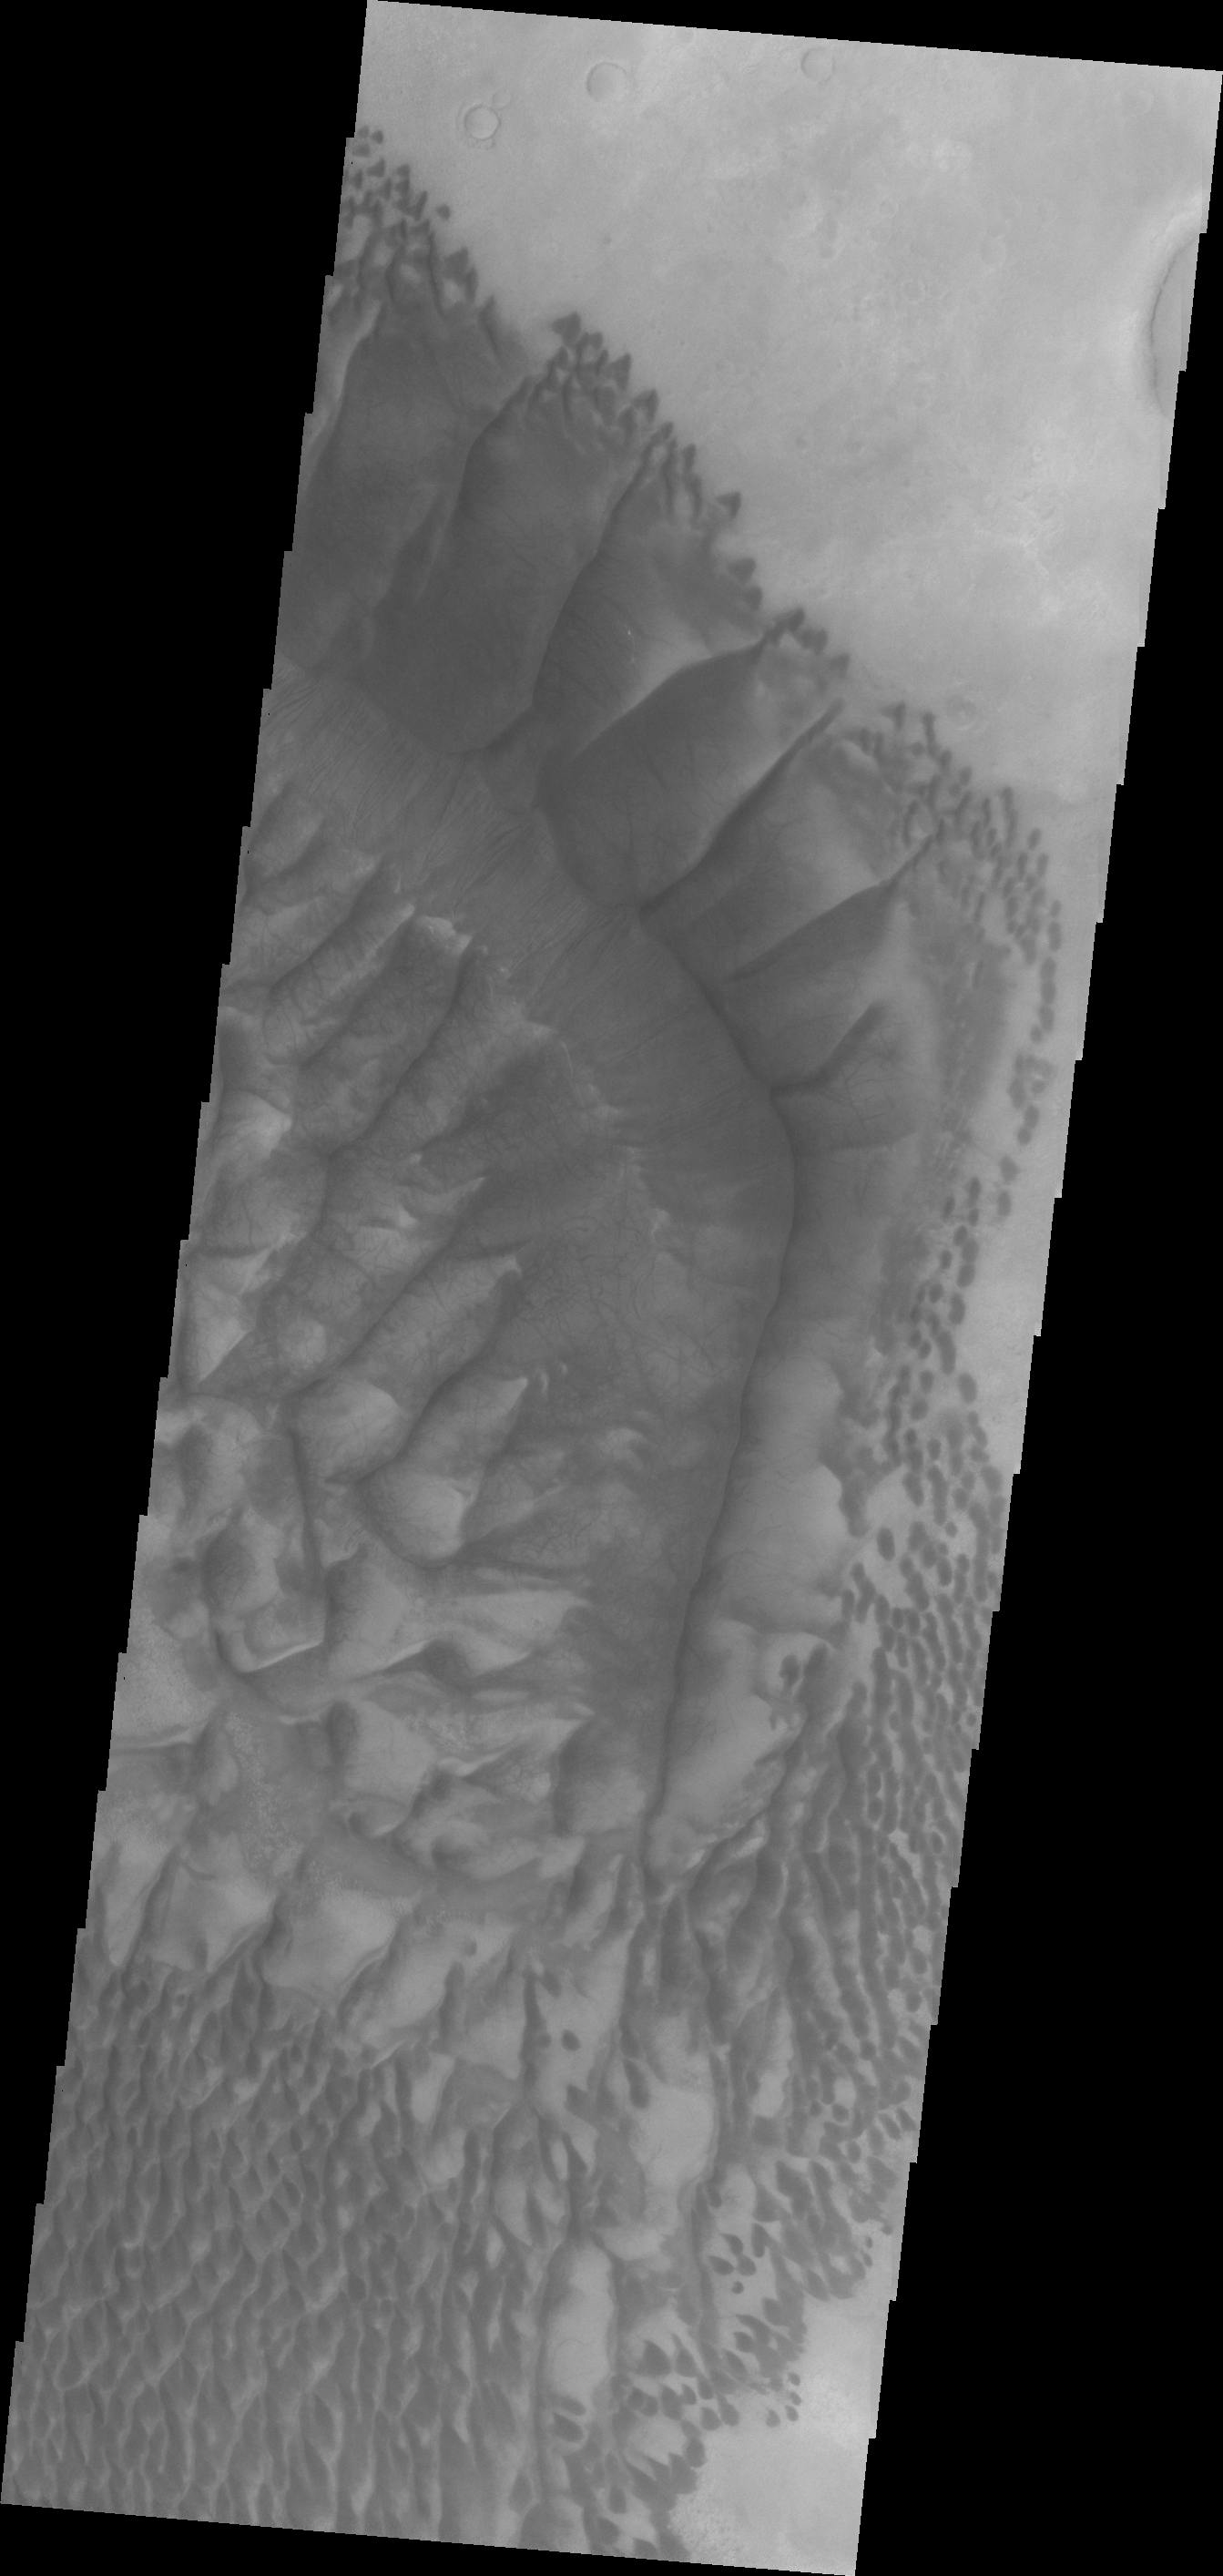

Terby Crater

Terby Crater is targeted in today’s image for the layers of material located within it.

Credit: NASA/JPL/ASU